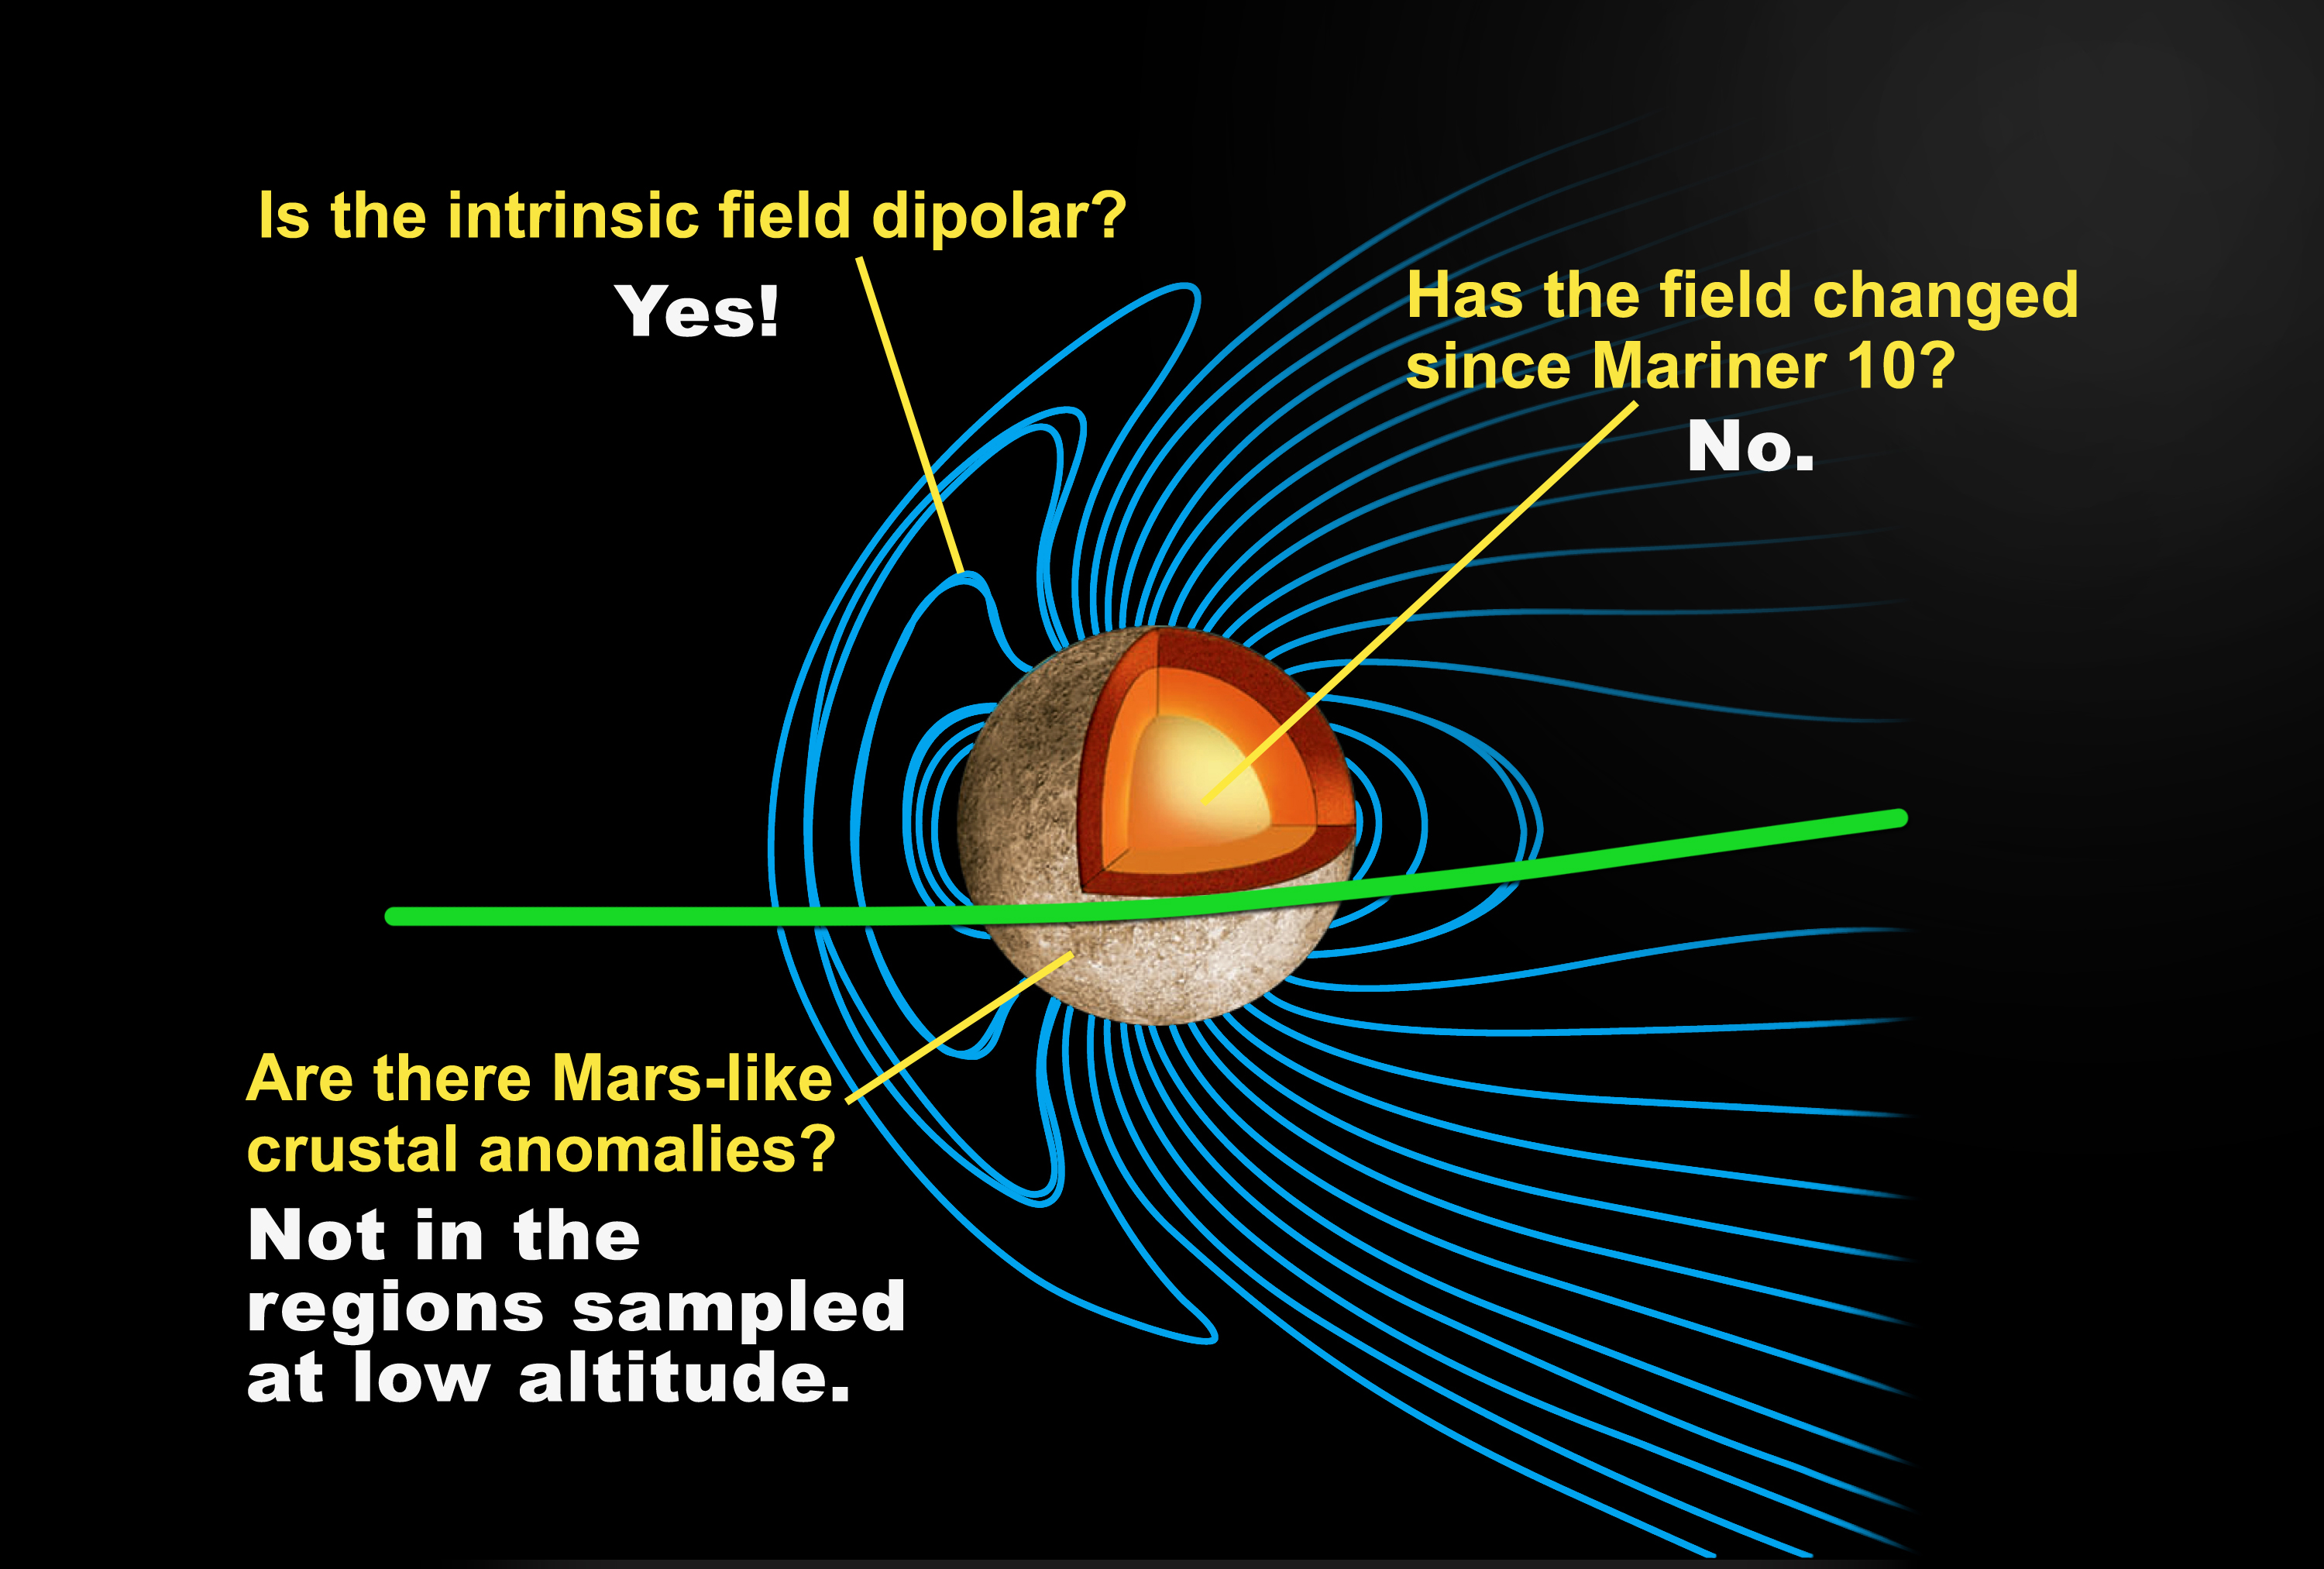

Mercury’s Internal Magnetic Field

This depiction of a simulated Mercury magnetosphere shows representations of the distortions of the planetary magnetic field lines (blue) by the solar wind. Mariner 10 data showed the first evidence for a magnetic field at Mercury, an unexpected result. The equatorial pass of MESSENGER during quiet solar conditions provided better data than were available from Mariner 10.

MESSENGER saw an internal magnetic field that is well described by the field from a dipole nearly aligned with the planet’s spin axis (dipole tilt ~ 10°). This geometry is similar to that observed by Mariner 10 during its first flyby. The field strength is weaker by about one third than that detected by Mariner 10 during its third (and last) flyby, owing primarily to the difference in trajectories (Mariner 10 flow directly over the magnetic pole where the field strength is greatest). When corrected for our best estimate for the external field, the MESSENGER observations and the two Mariner 10 passes are consistent with very similar solutions for the mean planetary magnetic dipole. The dipolar field is consistent with an active electrical dynamo in which the magnetic field is produced by electrical currents flowing in an outer core of molten metal. The observations do not yet allow us to identify whether a small secular variation may have occurred, determine higher order structure in the field, or assess whether crustal magnetic signatures may be present at other longitudes. A combination of the next two flybys and the orbital phase of MESSENGER’s mission will be required to sort out all of these possible effects.

These images are from MESSENGER, a NASA Discovery mission to conduct the first orbital study of the innermost planet, Mercury. For information regarding the use of images, see the MESSENGER image use policy.

Credit: NASA/Johns Hopkins University Applied Physics Laboratory/Carnegie Institution of Washington